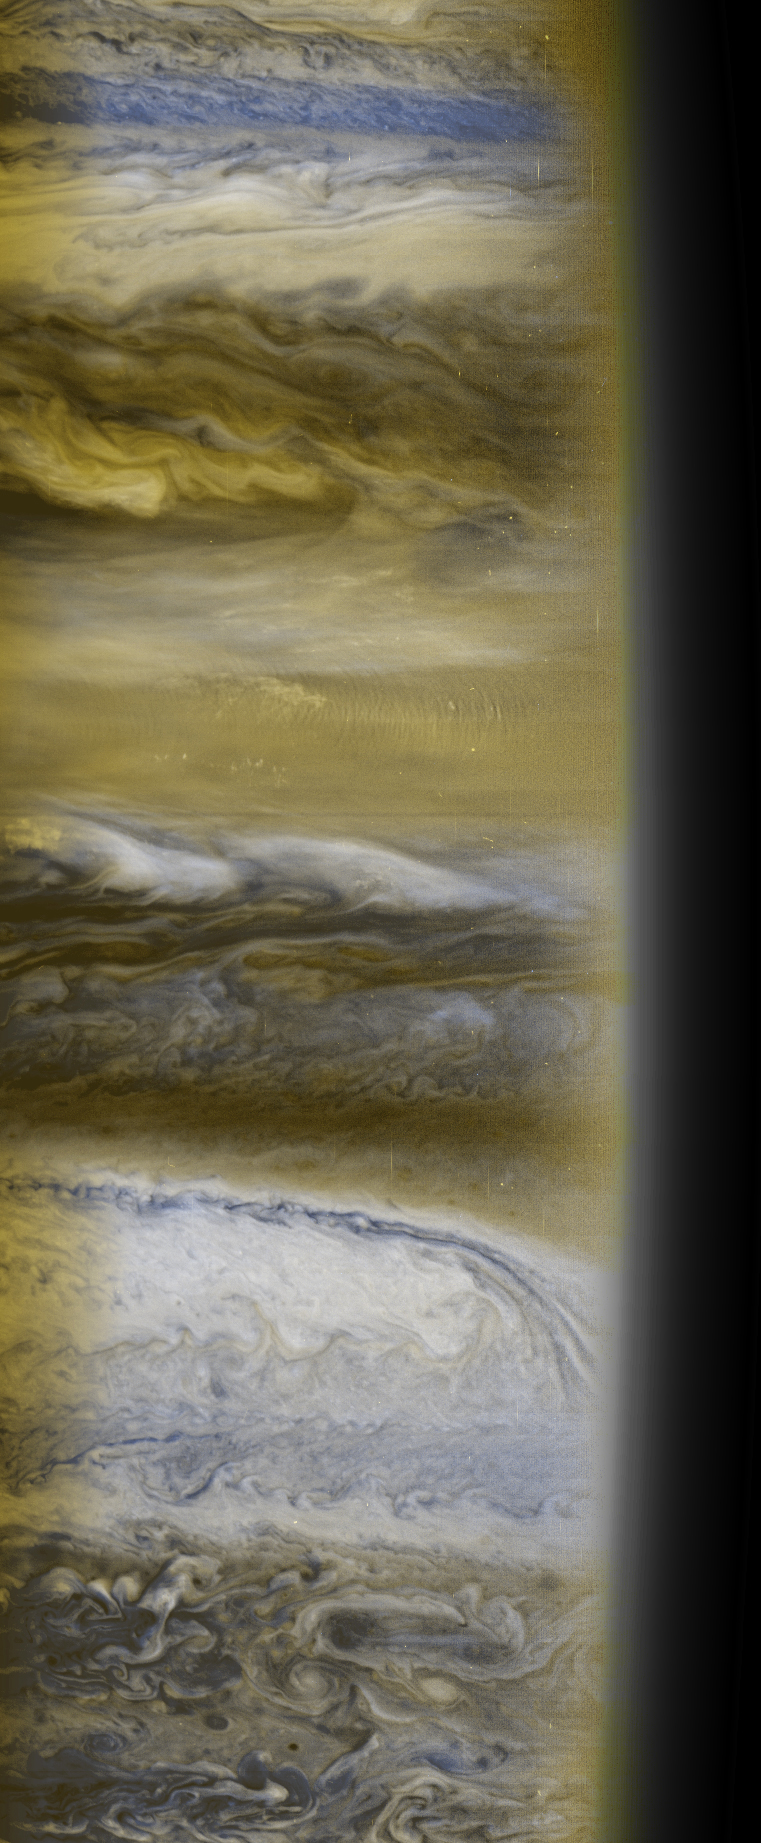

Atmospheric Structure

This is a composite of several images taken in several colors by the New Horizons Multispectral Visual Imaging Camera, or MVIC. It illustrates the remarkable diversity of structures in Jupiter’s atmosphere, in colors similar to what someone “riding” on New Horizons would see. It was taken near the terminator, the boundary between day and night, and shows relatively small-scale, turbulent, whirlpool-like structures near the south pole of the planet. The dark “holes” in this region are actually places where there is very little cloud cover, so sunlight is not reflected back to the camera. Moving toward the equator, the atmospheric structures become more elongated in an east-west direction, taking on the familiar pattern of dark “belts” and light “zones.” At the equator itself, a herringbone pattern of clouds known as “mesoscale waves” is apparent, especially near the edge of the terminator where the glancing angle of sunlight emphasizes the alternating dark and light North-South stripes. The energy to form these waves comes from deeper in Jupiter’s atmosphere.

This picture provides a vivid illustration that Jupiter’s atmosphere has more color contrast than any other atmosphere in the solar system, including Earth’s. Data obtained from these and other New Horizons images taken during the encounter will provide valuable insight into the processes occurring on this gas giant.

Credit: NASA/Johns Hopkins University Applied Physics Laboratory/Southwest Research Institute